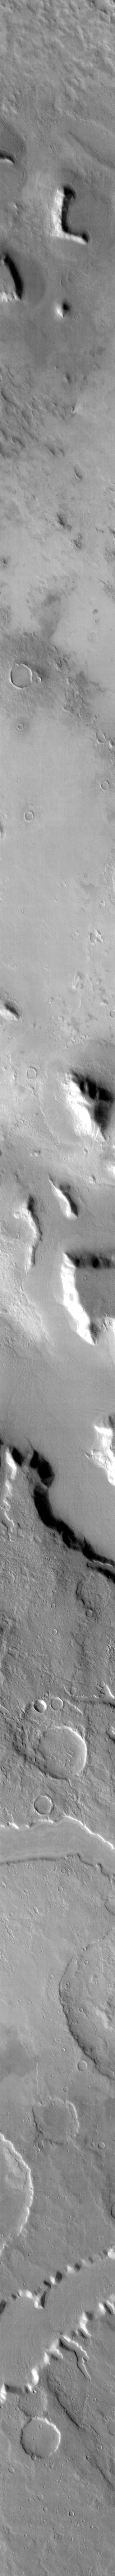

THEMIS ART #70

Back by popular demand: THEMIS ART IMAGE #70 In our continuing quest to find the martian alphabet – we have the “L.”

Image information: IR instrument. Latitude 41.8N, Longitude 33.7E. 106 meter/pixel resolution.

Please see the THEMIS Data Citation Note for details on crediting THEMIS images.

Note: this THEMIS visual image has not been radiometrically nor geometrically calibrated for this preliminary release. An empirical correction has been performed to remove instrumental effects. A linear shift has been applied in the cross-track and down-track direction to approximate spacecraft and planetary motion. Fully calibrated and geometrically projected images will be released through the Planetary Data System in accordance with Project policies at a later time.

NASA’s Jet Propulsion Laboratory manages the 2001 Mars Odyssey mission for NASA’s Office of Space Science, Washington, D.C. The Thermal Emission Imaging System (THEMIS) was developed by Arizona State University, Tempe, in collaboration with Raytheon Santa Barbara Remote Sensing. The THEMIS investigation is led by Dr. Philip Christensen at Arizona State University. Lockheed Martin Astronautics, Denver, is the prime contractor for the Odyssey project, and developed and built the orbiter. Mission operations are conducted jointly from Lockheed Martin and from JPL, a division of the California Institute of Technology in Pasadena.

Credit: NASA/JPL/ASU